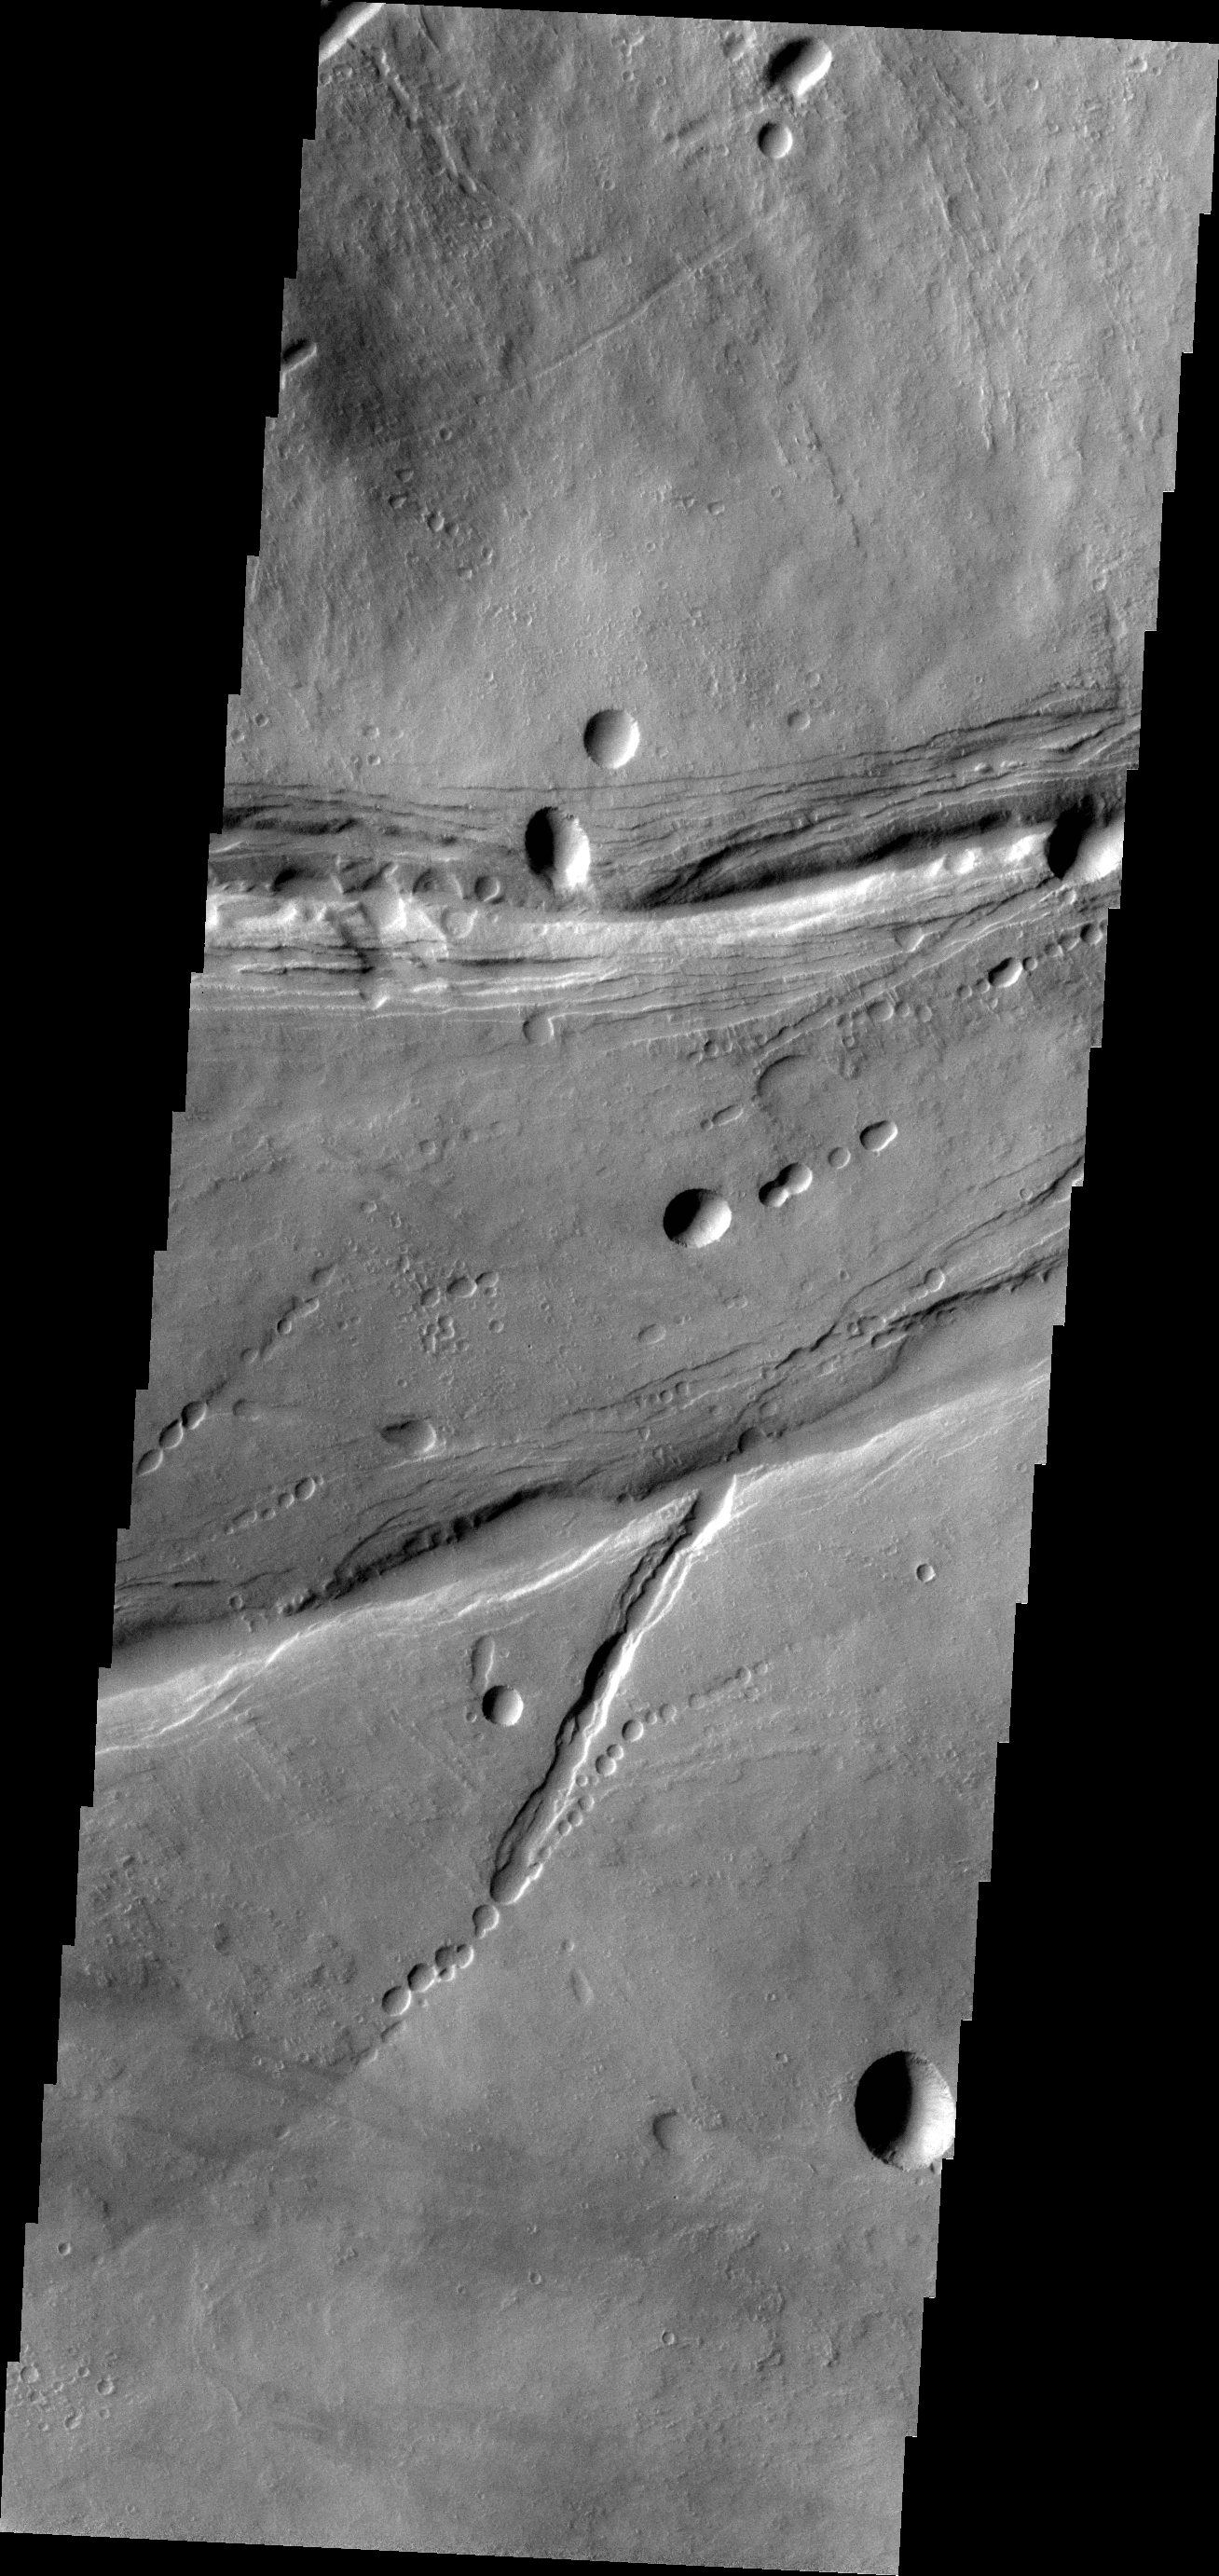

Ascraeus Mons

The linear and circular features in today’s VIS image are all volcanic and are located at the base of the southern flank of Ascraeus Mons.

Credit: NASA/JPL-Caltech/ASU